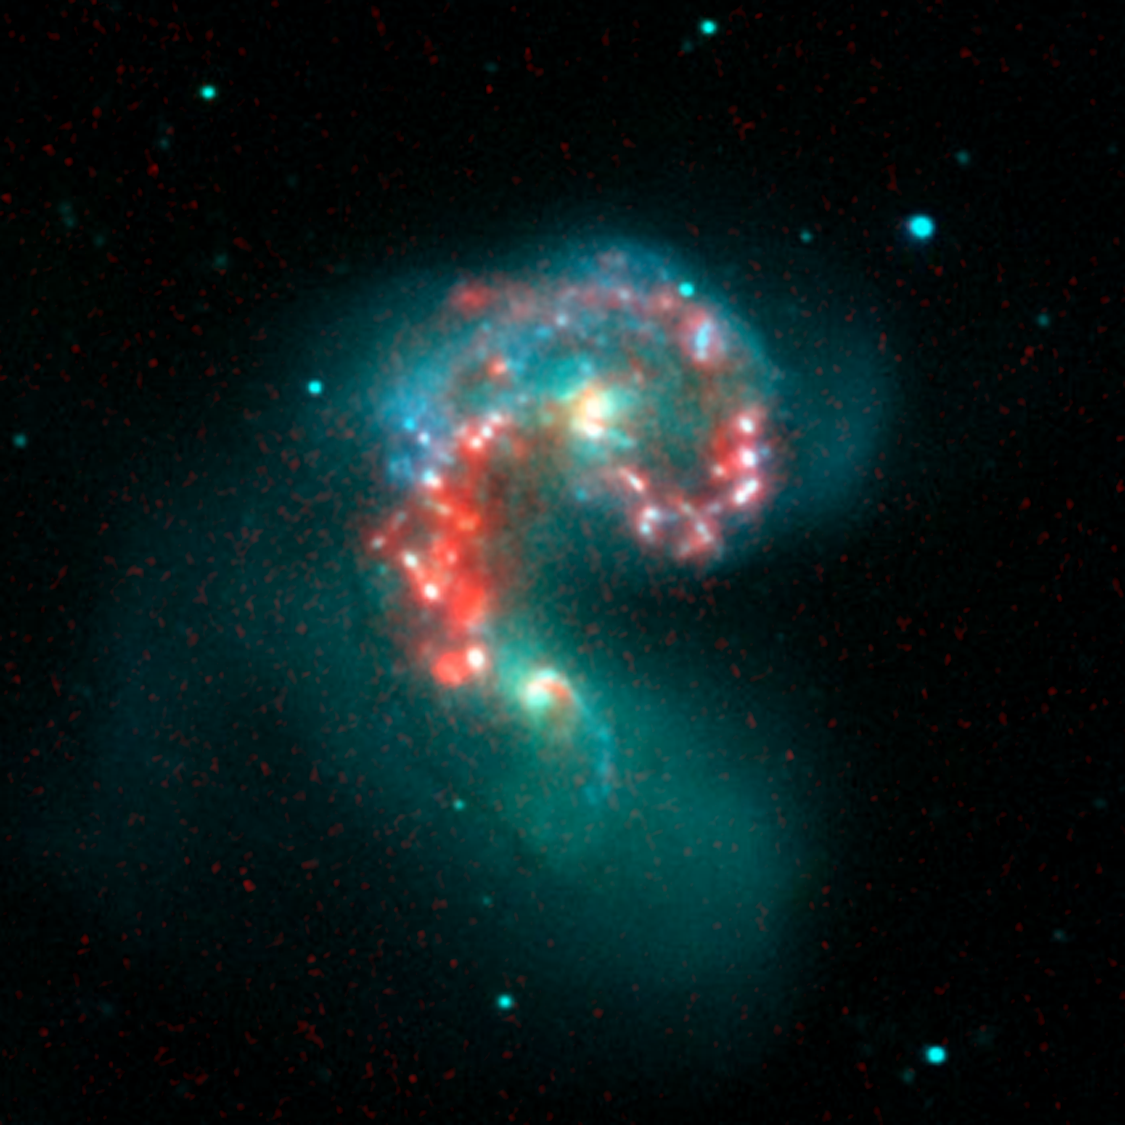

Fire within the Antennae Galaxies

This false-color image composite from NASA’s Spitzer Space Telescope reveals hidden populations of newborn stars at the heart of the colliding “Antennae” galaxies. These two galaxies, known individually as NGC 4038 and 4039, are located around 68 million light-years away and have been merging together for about the last 800 million years. The latest Spitzer observations provide a snapshot of the tremendous burst of star formation triggered in the process of this collision, particularly at the site where the two galaxies overlap.

The image is a composite of infrared data from Spitzer and visible-light data from Kitt Peak National Observatory, Tucson, Ariz. Visible light from stars in the galaxies (blue and green) is shown together with infrared light from warm dust clouds heated by newborn stars (red).

The two nuclei, or centers, of the merging galaxies show up as yellow-white areas, one above the other. The brightest clouds of forming stars lie in the overlap region between and left of the nuclei.

Throughout the sky, astronomers have identified many of these so-called “interacting” galaxies, whose spiral discs have been stretched and distorted by their mutual gravity as they pass close to one another. The distances involved are so large that the interactions evolve on timescales comparable to geologic changes on Earth. Observations of such galaxies, combined with computer models of these collisions, show that the galaxies often become forever bound to one another, eventually merging into a single, spheroidal-shaped galaxy.

Wavelengths of 0.44 microns are represented in blue, .70 microns in green and 8.0 microns in red. This image was taken on Dec. 24, 2003.

Credit: NASA/JPL-Caltech/Harvard-Smithsonian CfA/NOAO/AURA